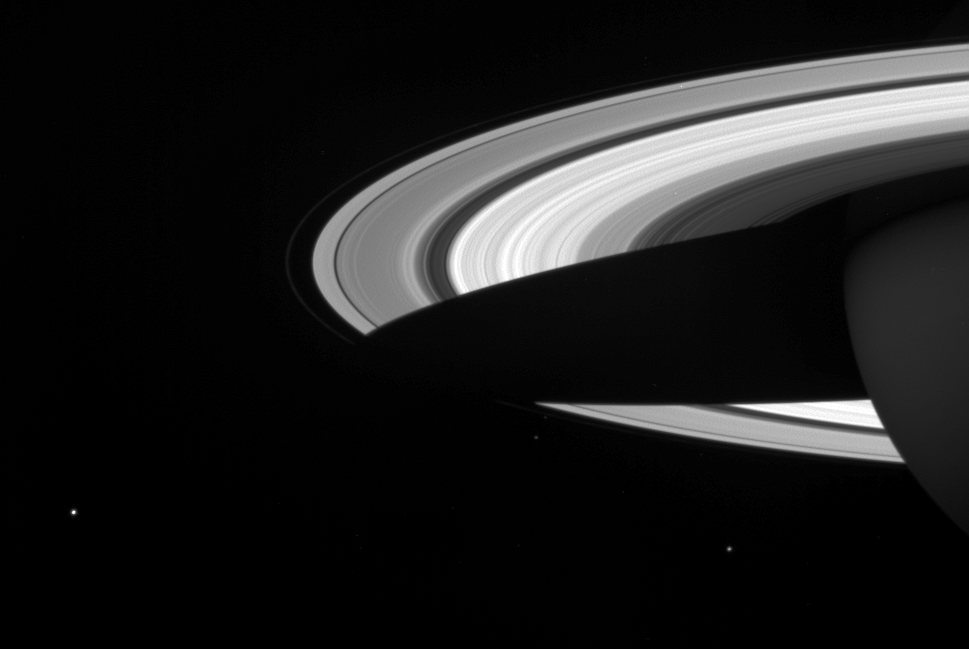

Saturn’s Derby

A string of three of Saturn’s icy moons encircles the planet in this Cassini image.

Visible here are: Mimas (397 kilometers, or 247 miles across) near lower right; Janus (181 kilometers, or 113 miles across) below the F ring; and Enceladus (505 kilometers, or 314 miles across) at lower left.

The scene has been brightened to increase the moons’ visibility.

The image was taken in visible light with the Cassini spacecraft wide-angle camera on April 25, 2005, at a distance of approximately 2.4 million kilometers (1.5 million miles) from Saturn. The image scale is 141 kilometers (87 miles) per pixel.

The Cassini-Huygens mission is a cooperative project of NASA, the European Space Agency and the Italian Space Agency. The Jet Propulsion Laboratory, a division of the California Institute of Technology in Pasadena, manages the mission for NASA’s Science Mission Directorate, Washington, D.C. The Cassini orbiter and its two onboard cameras were designed, developed and assembled at JPL. The imaging team is based at the Space Science Institute, Boulder, Colo.

Credit: NASA/JPL/Space Science Institute